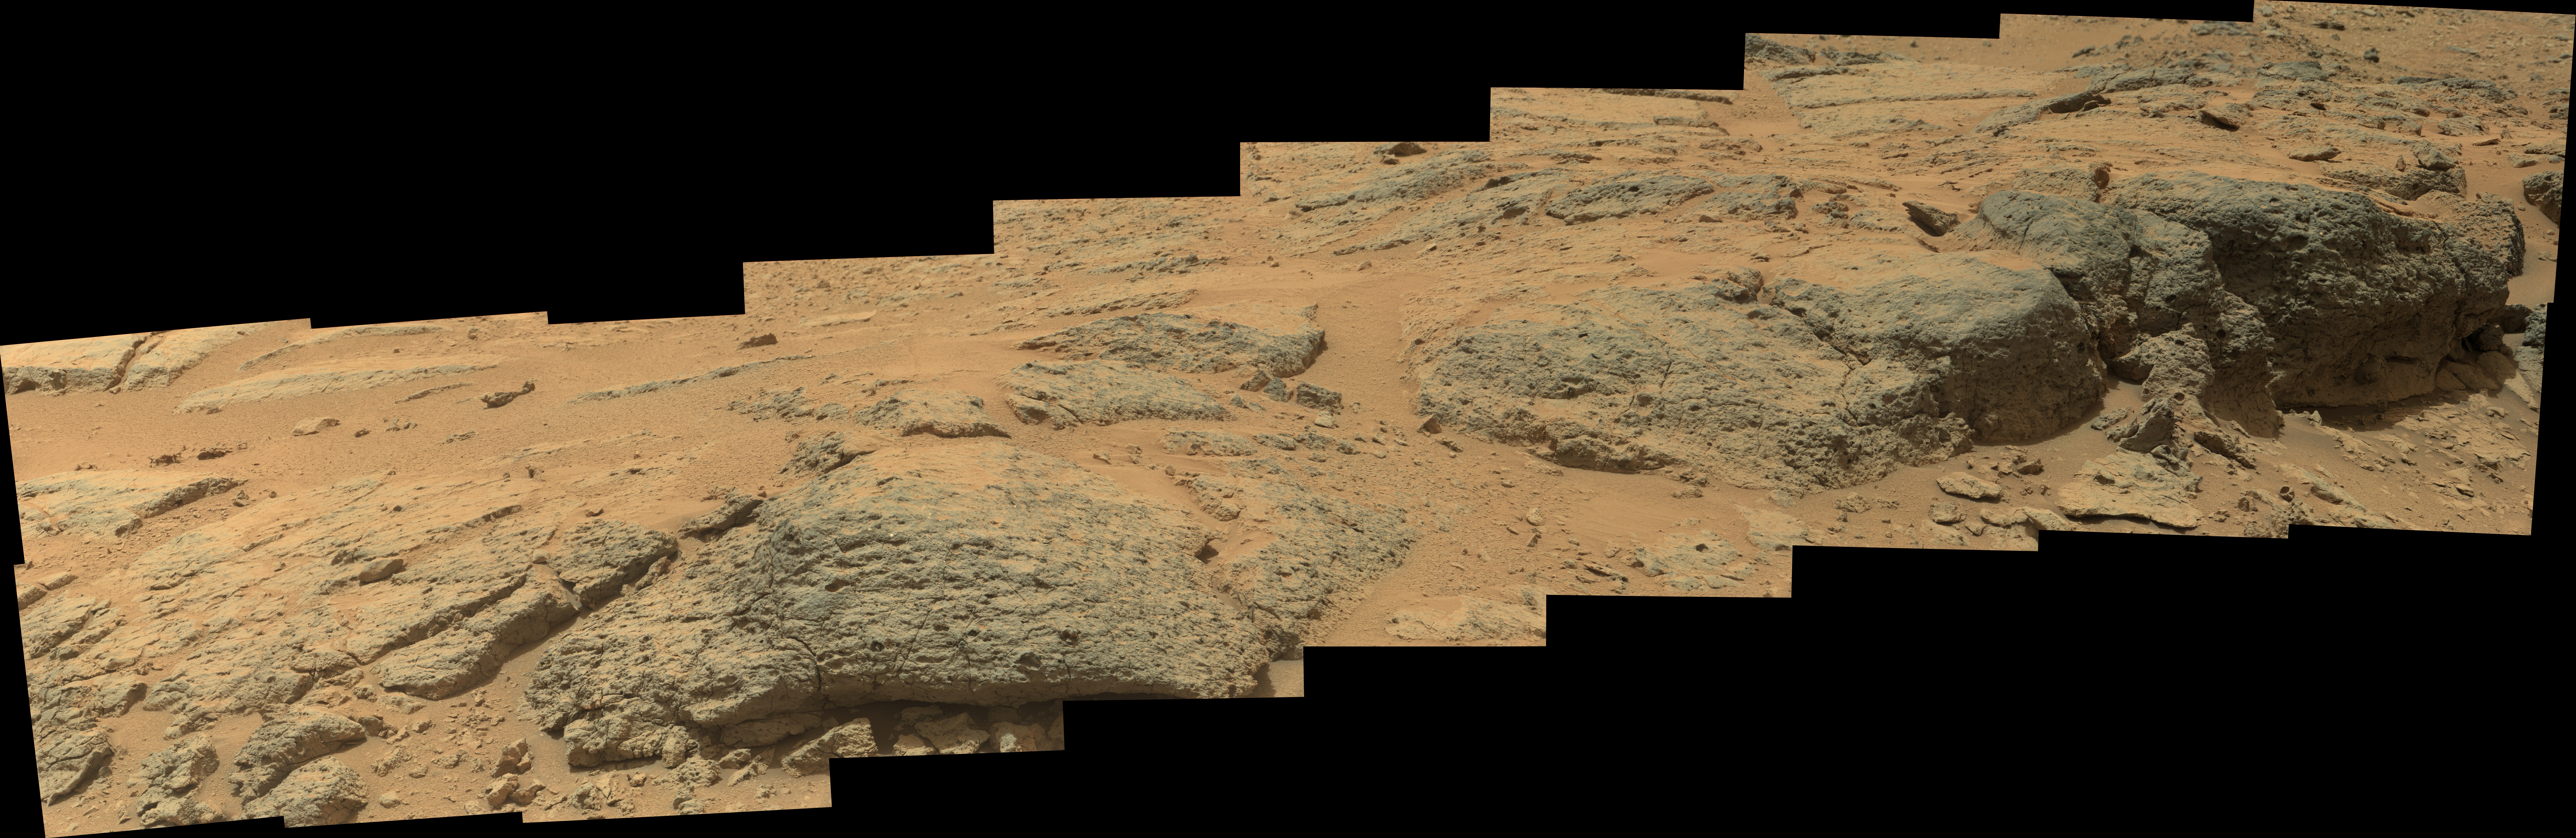

Puzzling ‘Point Lake’ Outcrop Revisited

This mosaic view from the Mast Camera (Mastcam) on NASA’s Mars rover Curiosity shows textural characteristics and shapes of an outcrop called “Point Lake.” The outcrop is about 20 inches (half a meter) high and pockmarked with holes. Curiosity recorded the 20 component images for this mosaic on the mission’s 302nd Martian day, or sol, (June 12, 2013), during a second approach to Point Lake. The rover used the Mastcam’s right-eye camera, which has a telephoto lens.

Point Lake first caught the interest of Curiosity’s science team in October and November of 2012, when the outcrop stood out in images taken during the rover’s trek eastward to “Yellowknife Bay.” Point Lake is conspicuous in the right third of a scene from that time period at PIA16453. It consists of a relatively horizontal surface that ends in a steeper slope, shadowed in that 2012 view. The camera perspective made it look as if there are two steps, but they are actually at the same elevation as each other.

Point Lake stood out for two reasons. First, it forms a small cliff. Geologists love cliffs because they offer a sense of how a rock unit differs from bottom to top. Second, as Curiosity drove closer to Point Lake on the route to Yellowknife Bay, images revealed that the outcrop is full of holes. Holes form in rocks by diverse mechanisms. Identifying which mechanism can provide understanding about the rock and its history. Curiosity parked near Point Lake in November and gained a good view of the top part (a href=” but not of the vertical face. Months later, while at the “John Klein” rock-drilling site in Yellowknife Bay, the rover recorded a face-on view of Point Lake (PIA17071). Still, the holes remained puzzling, so the science team decided to get a closer look at Point Lake after leaving Yellowknife Bay. The Sol 302 image is one result.

This image shows that the upper and lower parts of Point Lake differ. The upper part has more holes and is more resistant to weathering. The holes range from smaller than pea size to larger than golf-ball size. They are circular to elliptical in shape. Some of the larger holes have raised rims, as if the material immediately around a hole is slightly more resistant than material farther from the hole. At the right-hand end of the outcrop are a few stones that look as if they could have fallen out of holes in the rock face. At least one of these looks like a thin, curved lining that could have coated the interior of a hole. Embedded nearby in the rock face is a larger rounded rock that has a rock lining around it.

Curiosity’s science team is considering diverse geological processes — both igneous and sedimentary — as explanations for the holes and other characteristics of Point Lake.

Igneous rocks commonly have holes called vesicles, which are frozen gas bubbles left over from when the rock was molten or fluidized. However, it is also possible to create holes in sedimentary rocks. The easiest way is for pebbles or cobbles in the rock to fall out as the rock erodes, leaving holes in the remaining rock. This is more likely to occur if the pebbles or cobbles are much harder than the surrounding rock.

Holes in either igneous of sedimentary rock can later be partly or wholly filled with secondary minerals delivered by fluids or gases. The secondary minerals that fill the holes are sometimes harder than the host rock, so that when the entire assemblage starts to erode, they remain behind as round nodules. Geodes are an example of this process.

This view is presented in raw color, which shows the scene’s colors under Mars lighting conditions as they would look in a typical smart-phone camera photo. Views with white-balanced color, which shows what the rocks would look if they were on Earth, are also available without (Figure 1) and with (Figure 2) scale bars for two different parts of the scene.

Malin Space Science Systems, San Diego, built and operates Mastcam. NASA’s Jet Propulsion Laboratory manages the Mars Science Laboratory mission and the mission’s Curiosity rover for NASA’s Science Mission Directorate in Washington. The rover was designed, developed and assembled at JPL, a division of the California Institute of Technology in Pasadena.

Credit: NASA/JPL-Caltech/MSSS